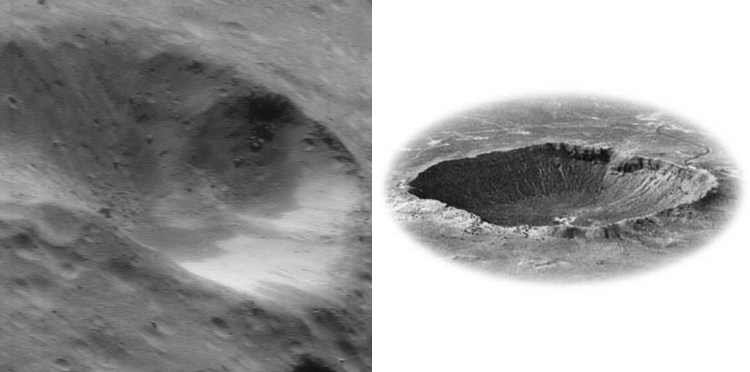

Common Craters (Earth and Eros)

The late Dr. Eugene Shoemaker, who many consider the founder of modern planetary science, did pioneering work at Meteor Crater, Arizona, documenting the effects of impact cratering as a planetary process. When part of a comet or asteroid strikes a planet or another asteroid, the resulting shock wave and excavation of rock and soil leave a characteristic landform that looks much the same from planet to planet, asteroid to asteroid. To illustrate the point, this NEAR Shoemaker image of a crater on Eros (left), taken July 6, 2000, from an orbital altitude of 50 kilometers (31 miles), is displayed next to and at approximately the same scale as Meteor Crater.

Built and managed by The Johns Hopkins University Applied Physics Laboratory, Laurel, Maryland, NEAR was the first spacecraft launched in NASA’s Discovery Program of low-cost, small-scale planetary missions. See the NEAR web page at http://near.jhuapl.edu/ for more details.

Credit: NASA/JPL/JHUAPL